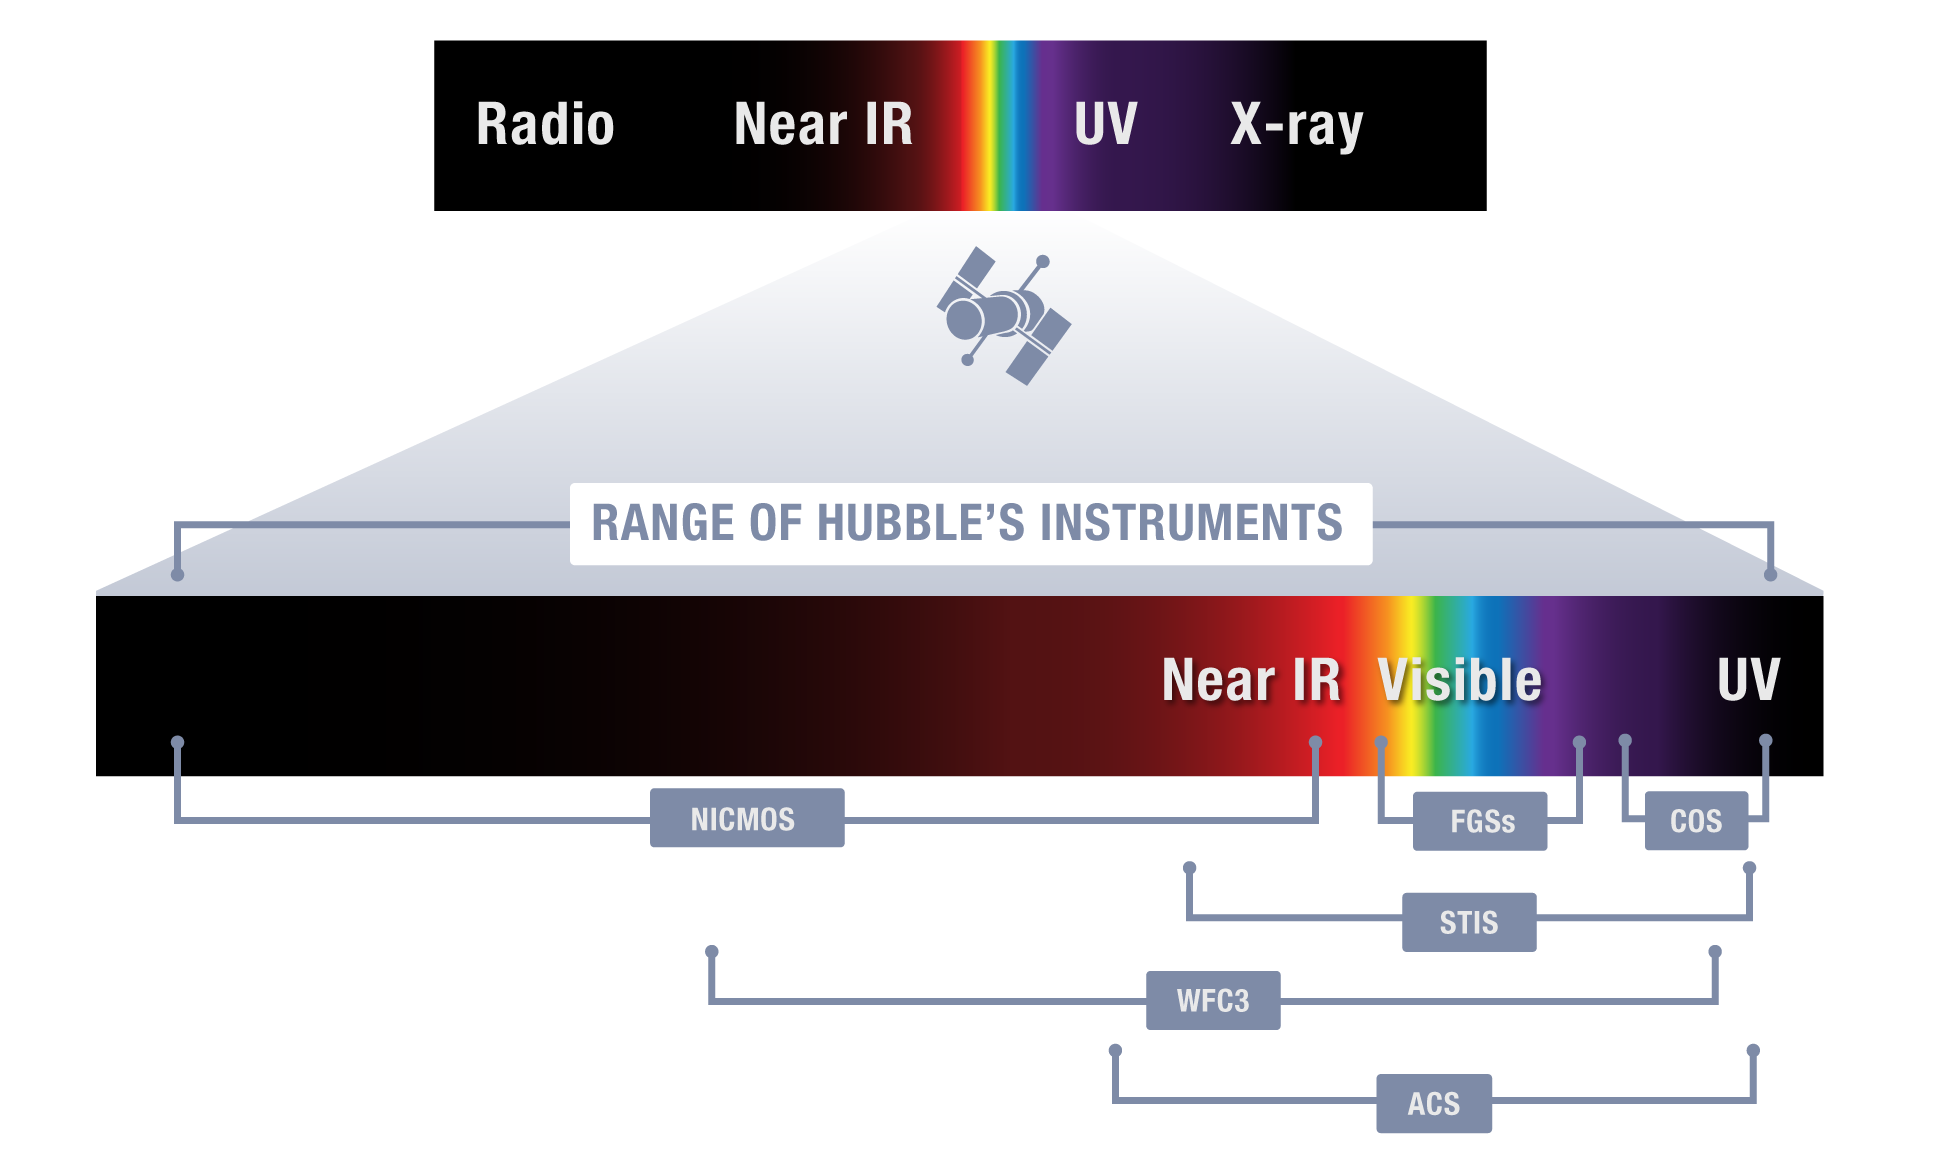

Observable Wavelengths per Hubble Instrument

Hubble’s instruments collectively observe wavelengths (measured in nanometers) from ultraviolet through infrared. Each instrument was designed to operate in a particular wavelength range and function as an imaging camera or a spectrometer, though some instruments do both. The Fine Guidance Sensors (FGSs) not only help the telescope stay locked on target, but can be used as science instruments to accurately determine the relative position of stars.

Credit: NASA and STScI